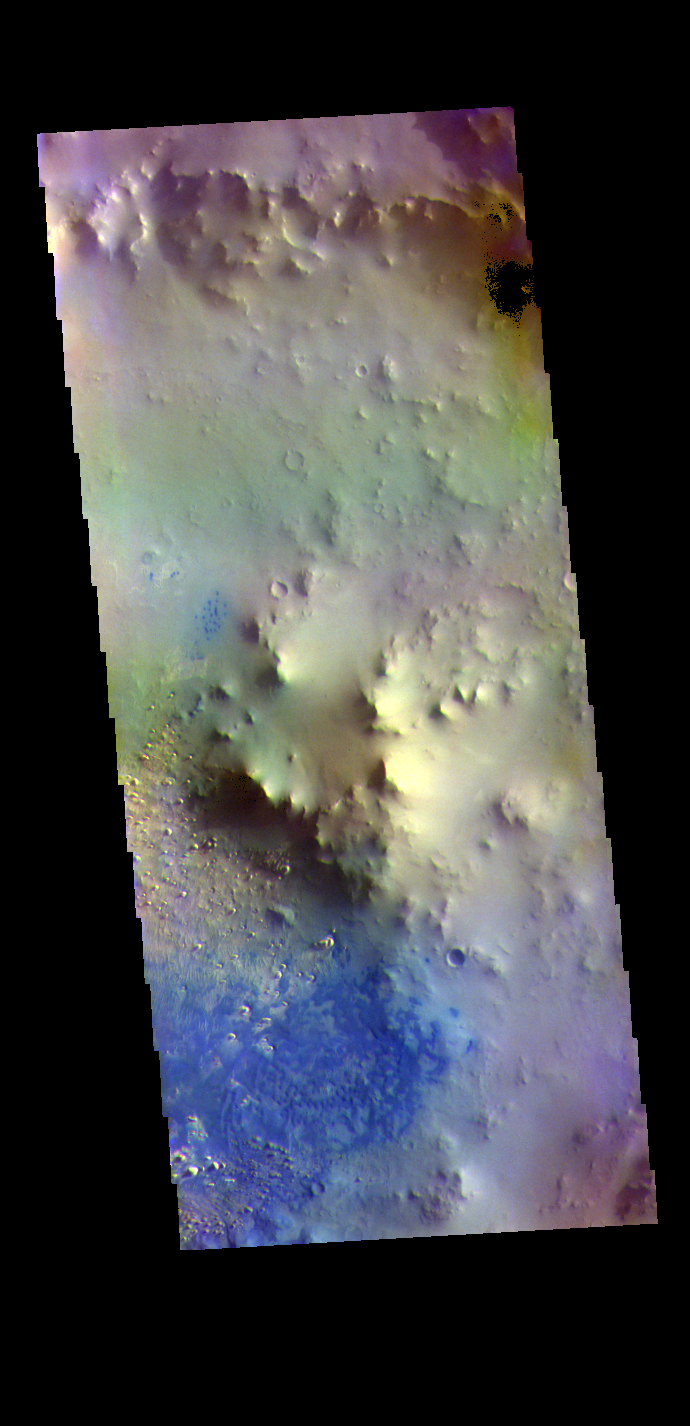

Terra Sabaea Crater – False Color

The THEMIS VIS camera contains 5 filters. The data from different filters can be combined in multiple ways to create a false color image. These false color images may reveal subtle variations of the surface not easily identified in a single band image. Today’s false color image shows most of the floor of an unnamed crater in Terra Sabaea. Sand dunes are visible on the crater floor. Dark blue tones in this filter combination indicate basaltic sand.

Credit: NASA/JPL-Caltech/ASU